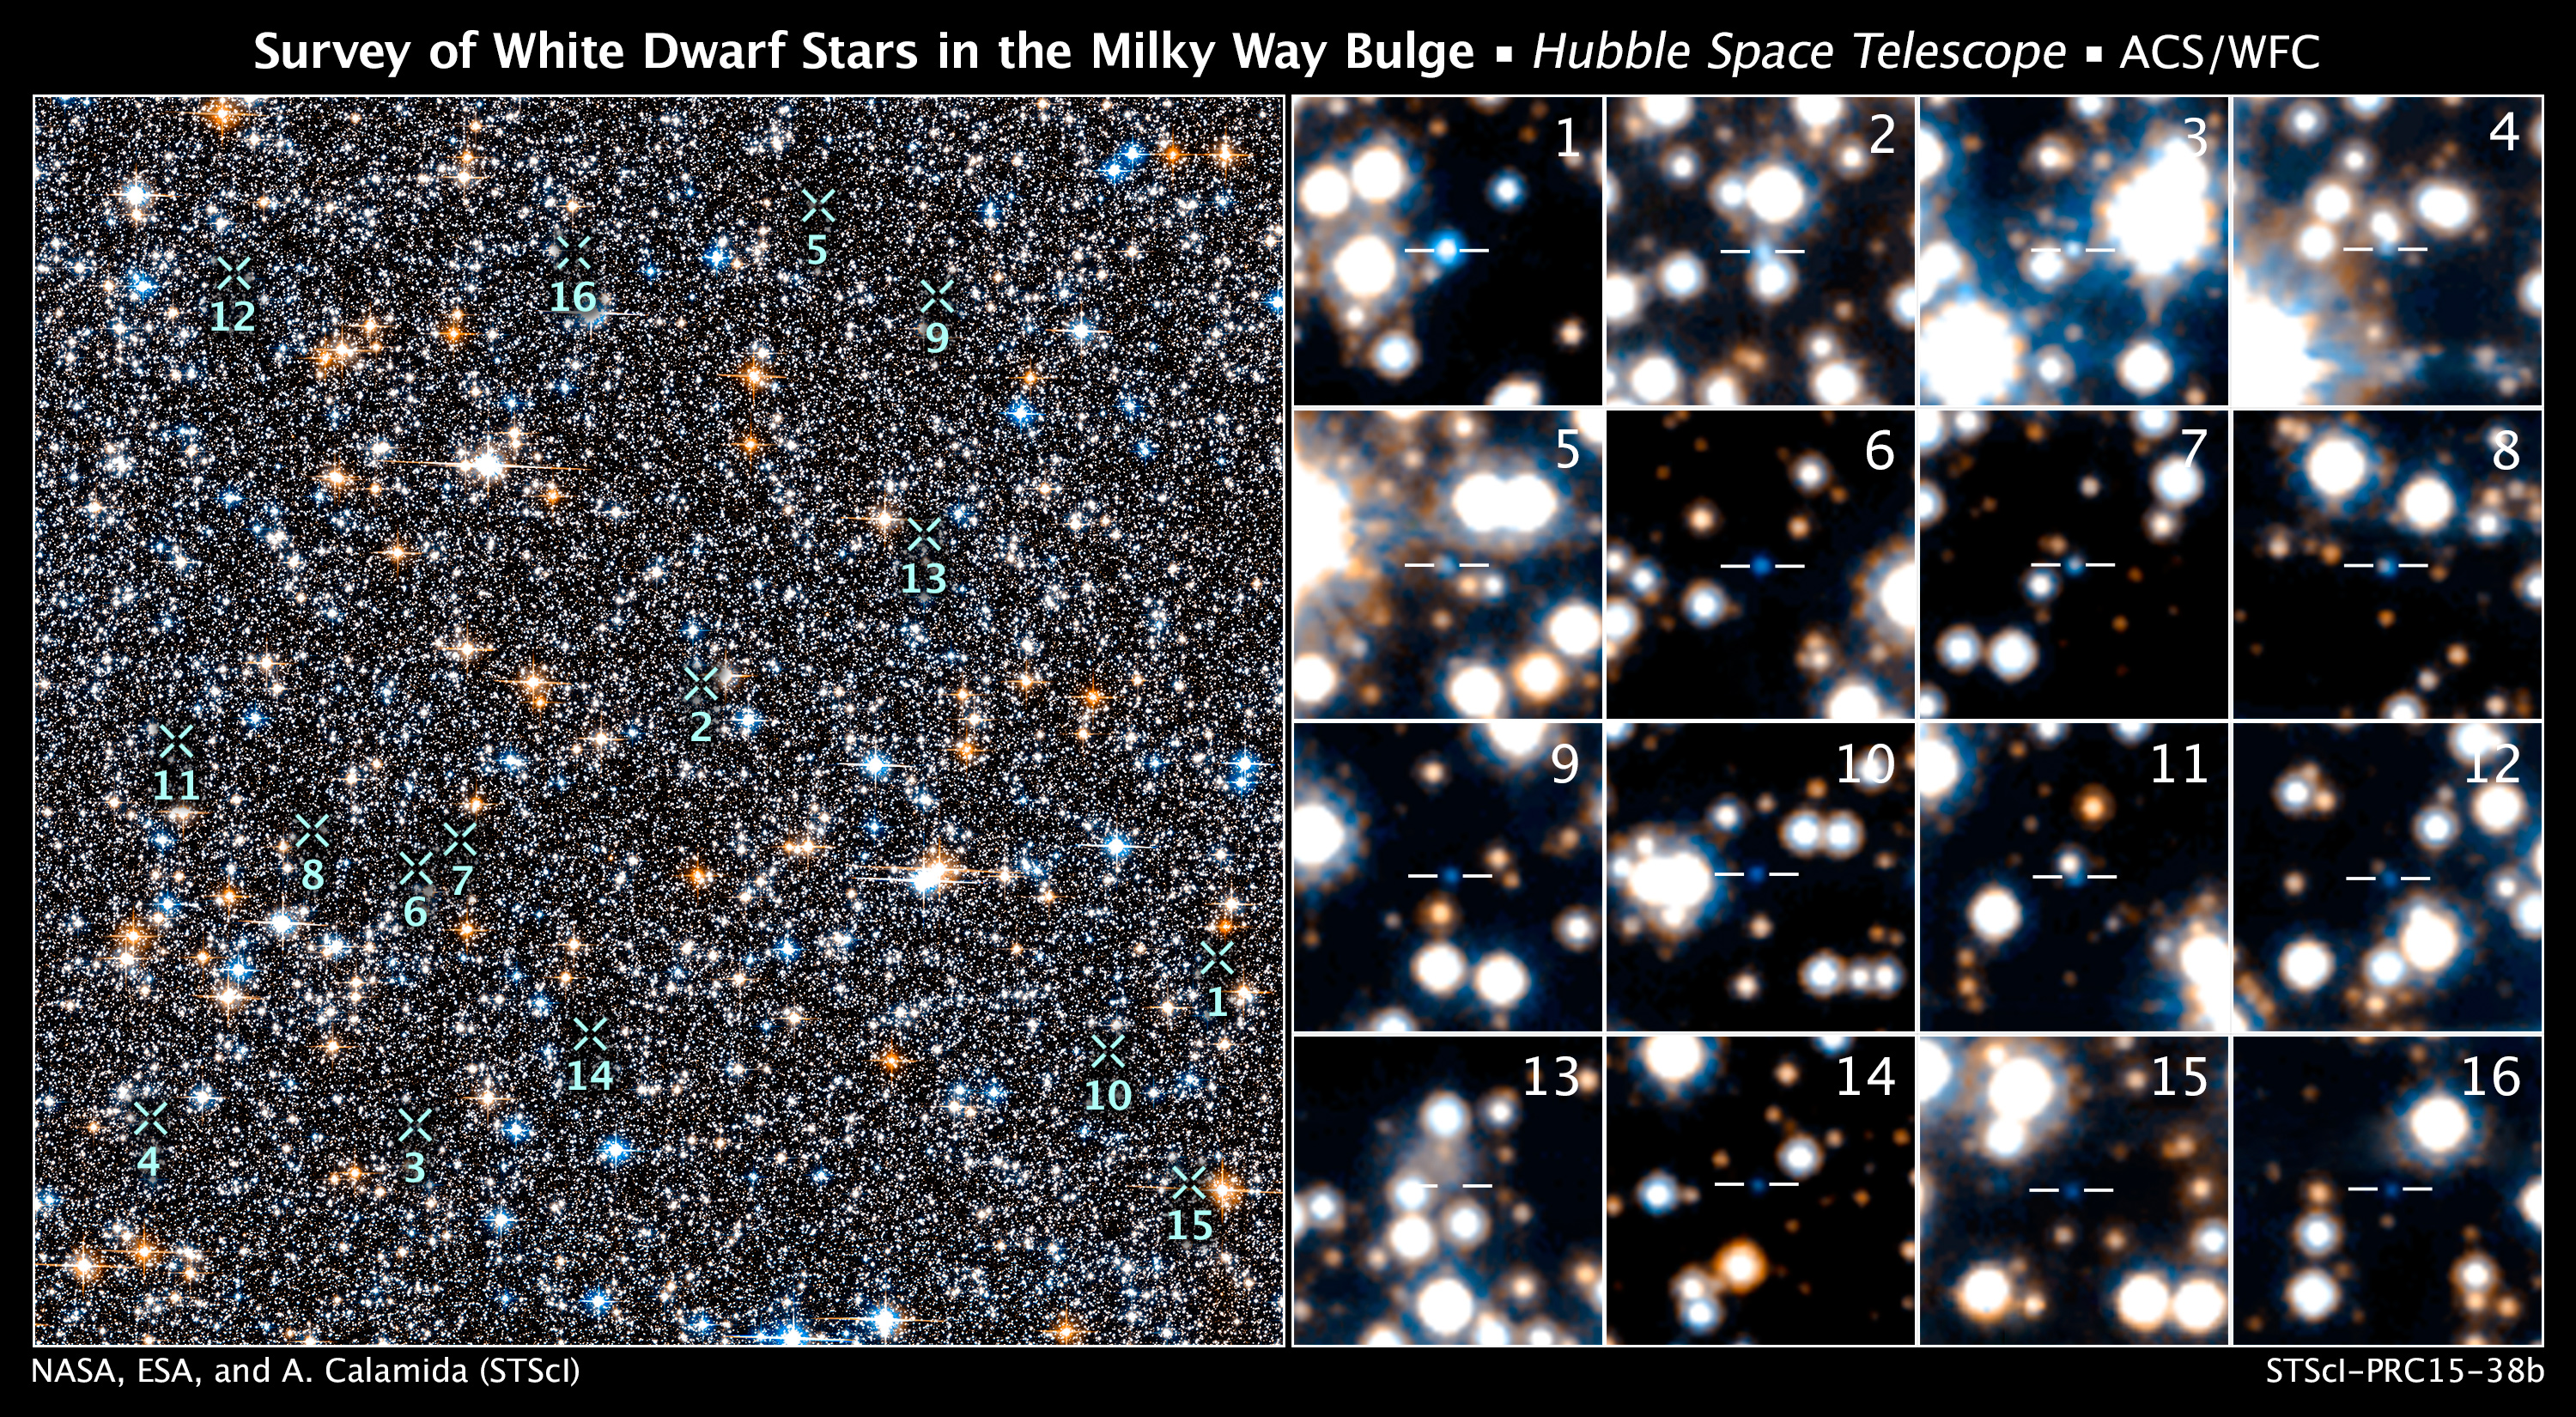

Survey of White Dwarf Stars in the Milky Way Bulge

NASA's Hubble Space Telescope has detected for the first time a population of white dwarfs embedded in the hub of our Milky Way galaxy. The Hubble images are the deepest, most detailed study of the galaxy's central bulge of stars. The smoldering remnants of once-vibrant stars can yield clues to our galaxy's early construction stages that happened long before Earth and our sun formed.

[Left] – This is a small section of Hubble's view of the dense collection of stars crammed together in the galactic bulge. The region surveyed is part of the Sagittarius Window Eclipsing Extrasolar Planet Search (SWEEPS) field and is located 26,000 light-years away.

[Right] – Hubble uncovered extremely faint and hot white dwarfs. This is a sample of 16 out of the 70 brightest white dwarfs spied by Hubble in the Milky Way's bulge. Astronomers picked them out based on their faintness, blue-white color, and motion relative to our sun. The numbers in the inset images correspond to the white dwarfs' location in the larger Hubble view.

Hubble's Advanced Camera for Surveys made the observations in 2004 and 2011-2013.

Credit: NASA, ESA, A. Calamida and K. Sahu (STScI), and the SWEEPS Science Team